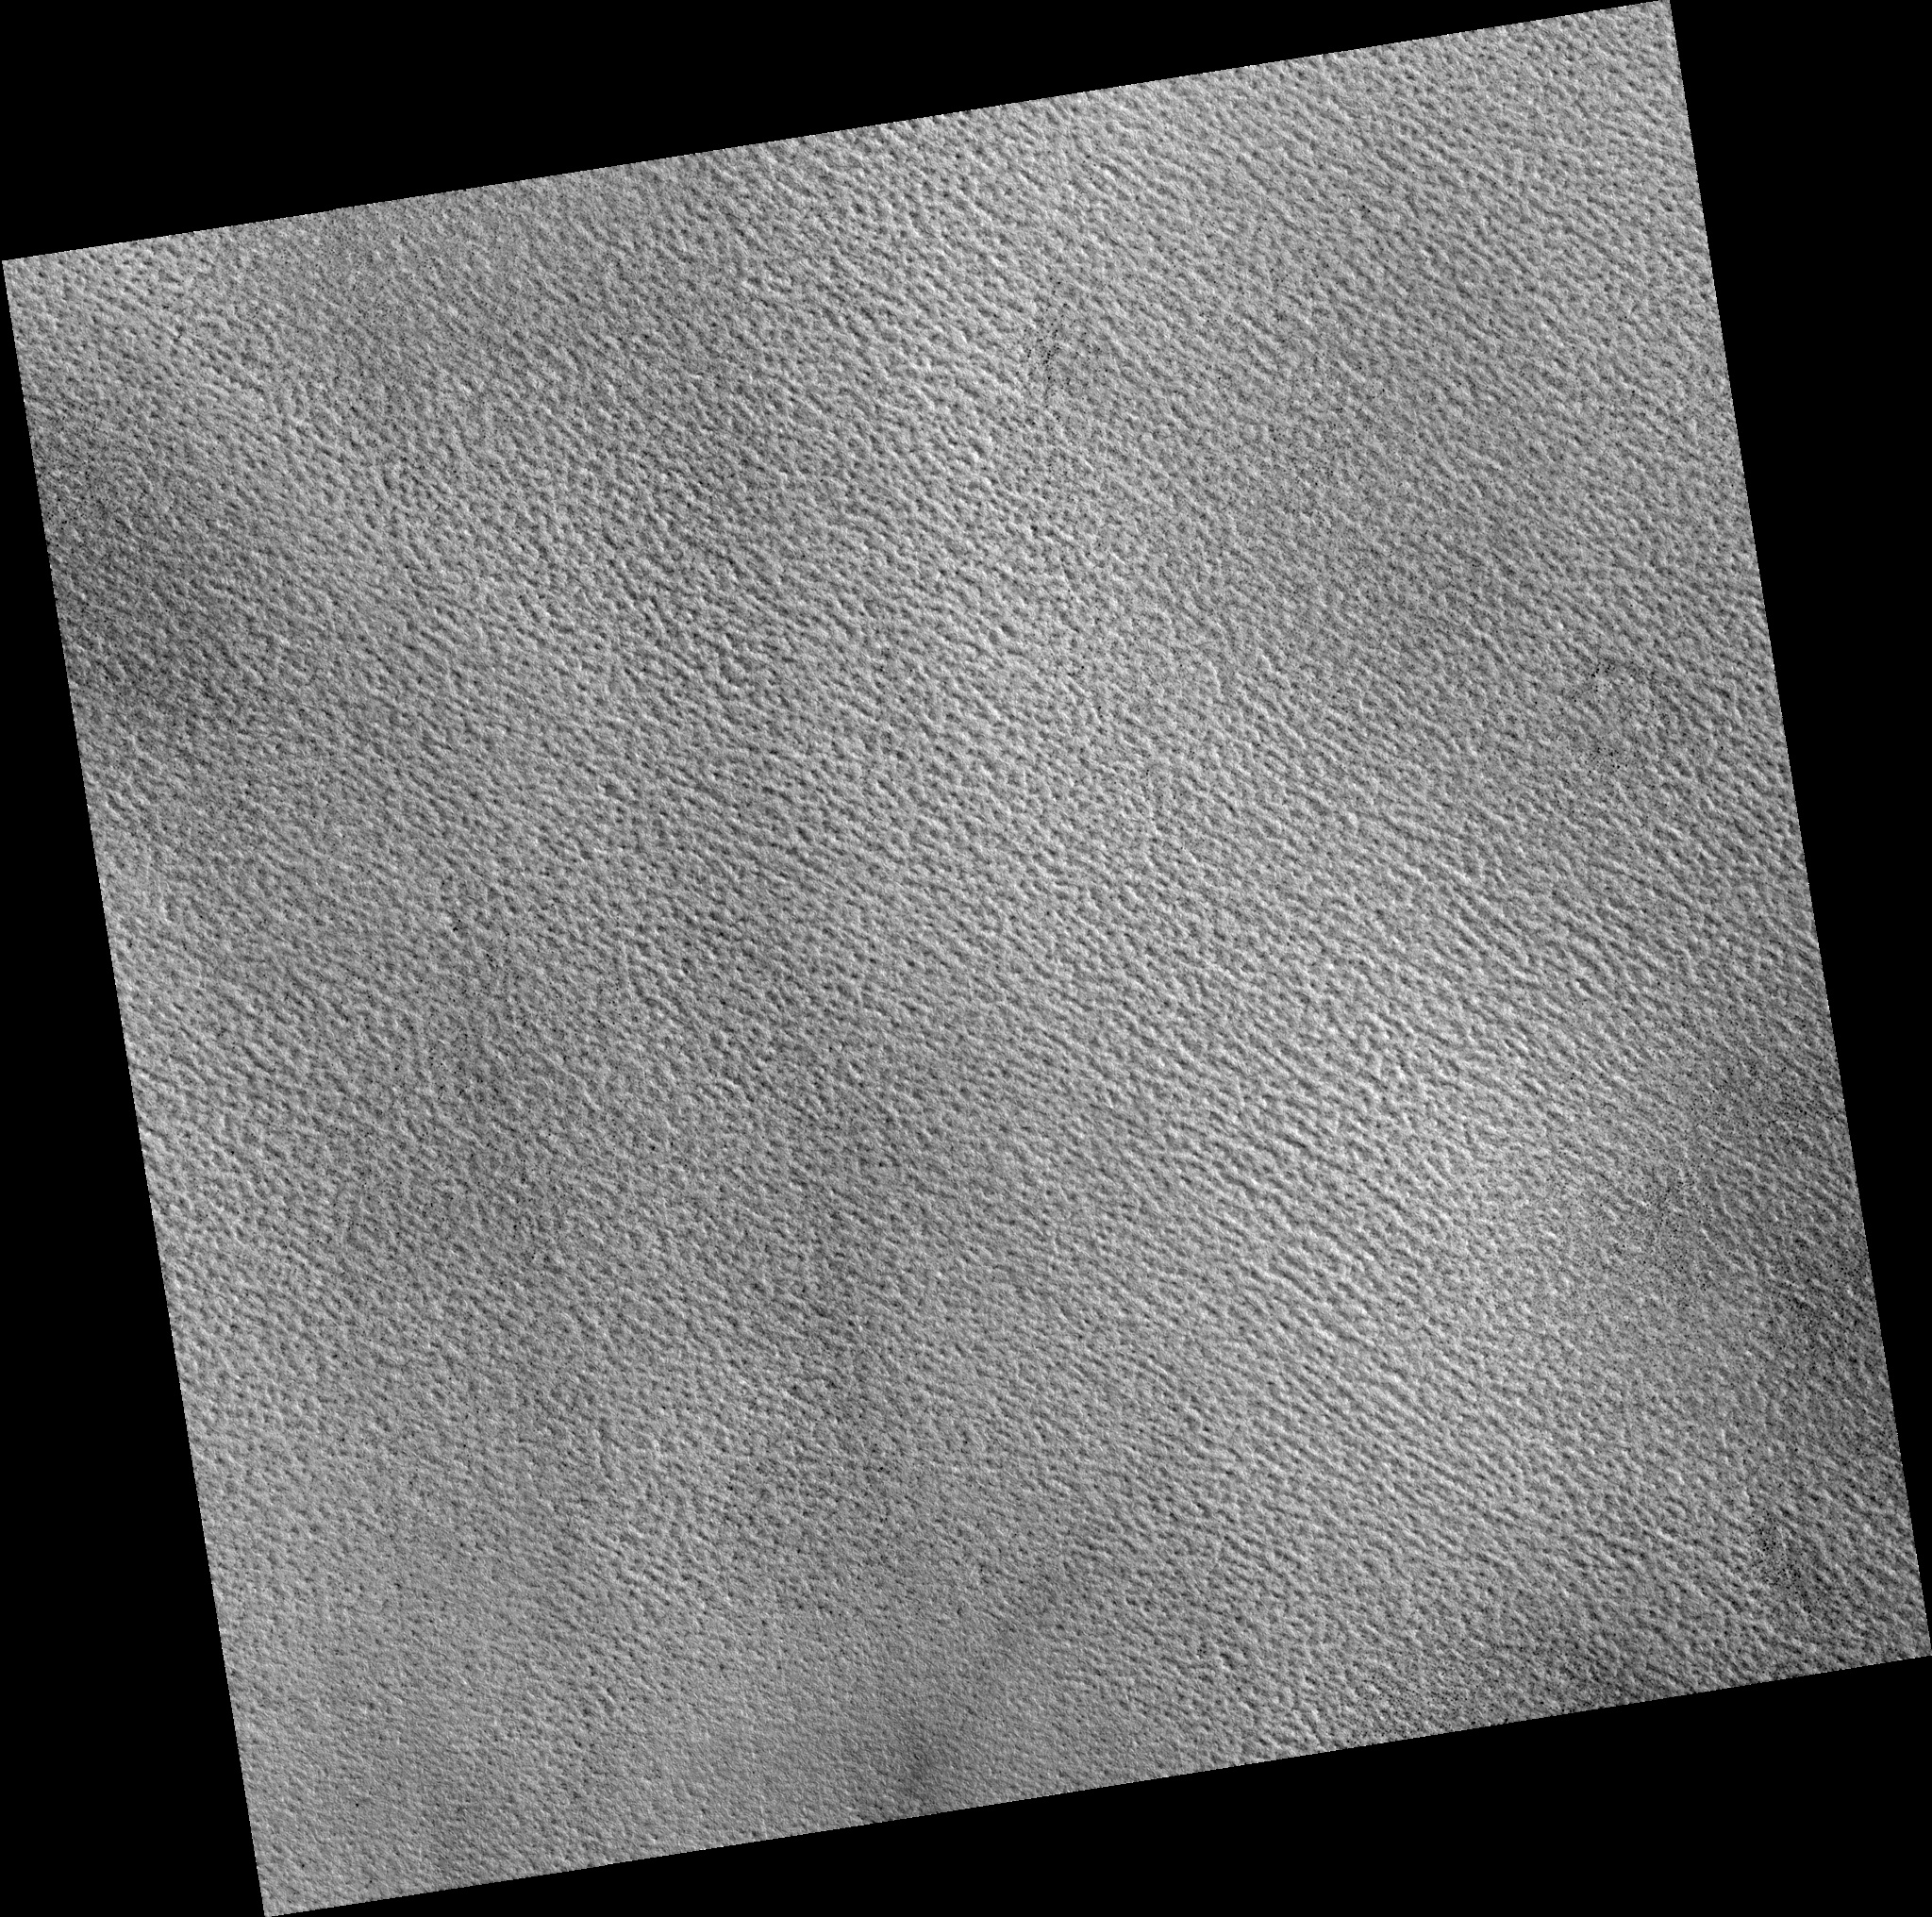

Northern Plains

Image PSP_001482_2490 was taken by the High Resolution Imaging Science Experiment (HiRISE) camera onboard the Mars Reconnaissance Orbiter spacecraft on November 19, 2006. The complete image is centered at 68.8 degrees latitude, 288.4 degrees East longitude. The range to the target site was 313.9 km (196.2 miles). At this distance the image scale is 31.4 cm/pixel (with 1 x 1 binning) so objects ~94 cm across are resolved. The image shown here has been map-projected to 25 cm/pixel. The image was taken at a local Mars time of 3:04 PM and the scene is illuminated from the west with a solar incidence angle of 60 degrees, thus the sun was about 30 degrees above the horizon. At a solar longitude of 138.0 degrees, the season on Mars is Northern Summer.

NASA’s Jet Propulsion Laboratory, a division of the California Institute of Technology in Pasadena, manages the Mars Reconnaissance Orbiter for NASA’s Science Mission Directorate, Washington. Lockheed Martin Space Systems, Denver, is the prime contractor for the project and built the spacecraft. The High Resolution Imaging Science Experiment is operated by the University of Arizona, Tucson, and the instrument was built by Ball Aerospace and Technology Corp., Boulder, Colo.

Credit: NASA/JPL/Univ. of Arizona